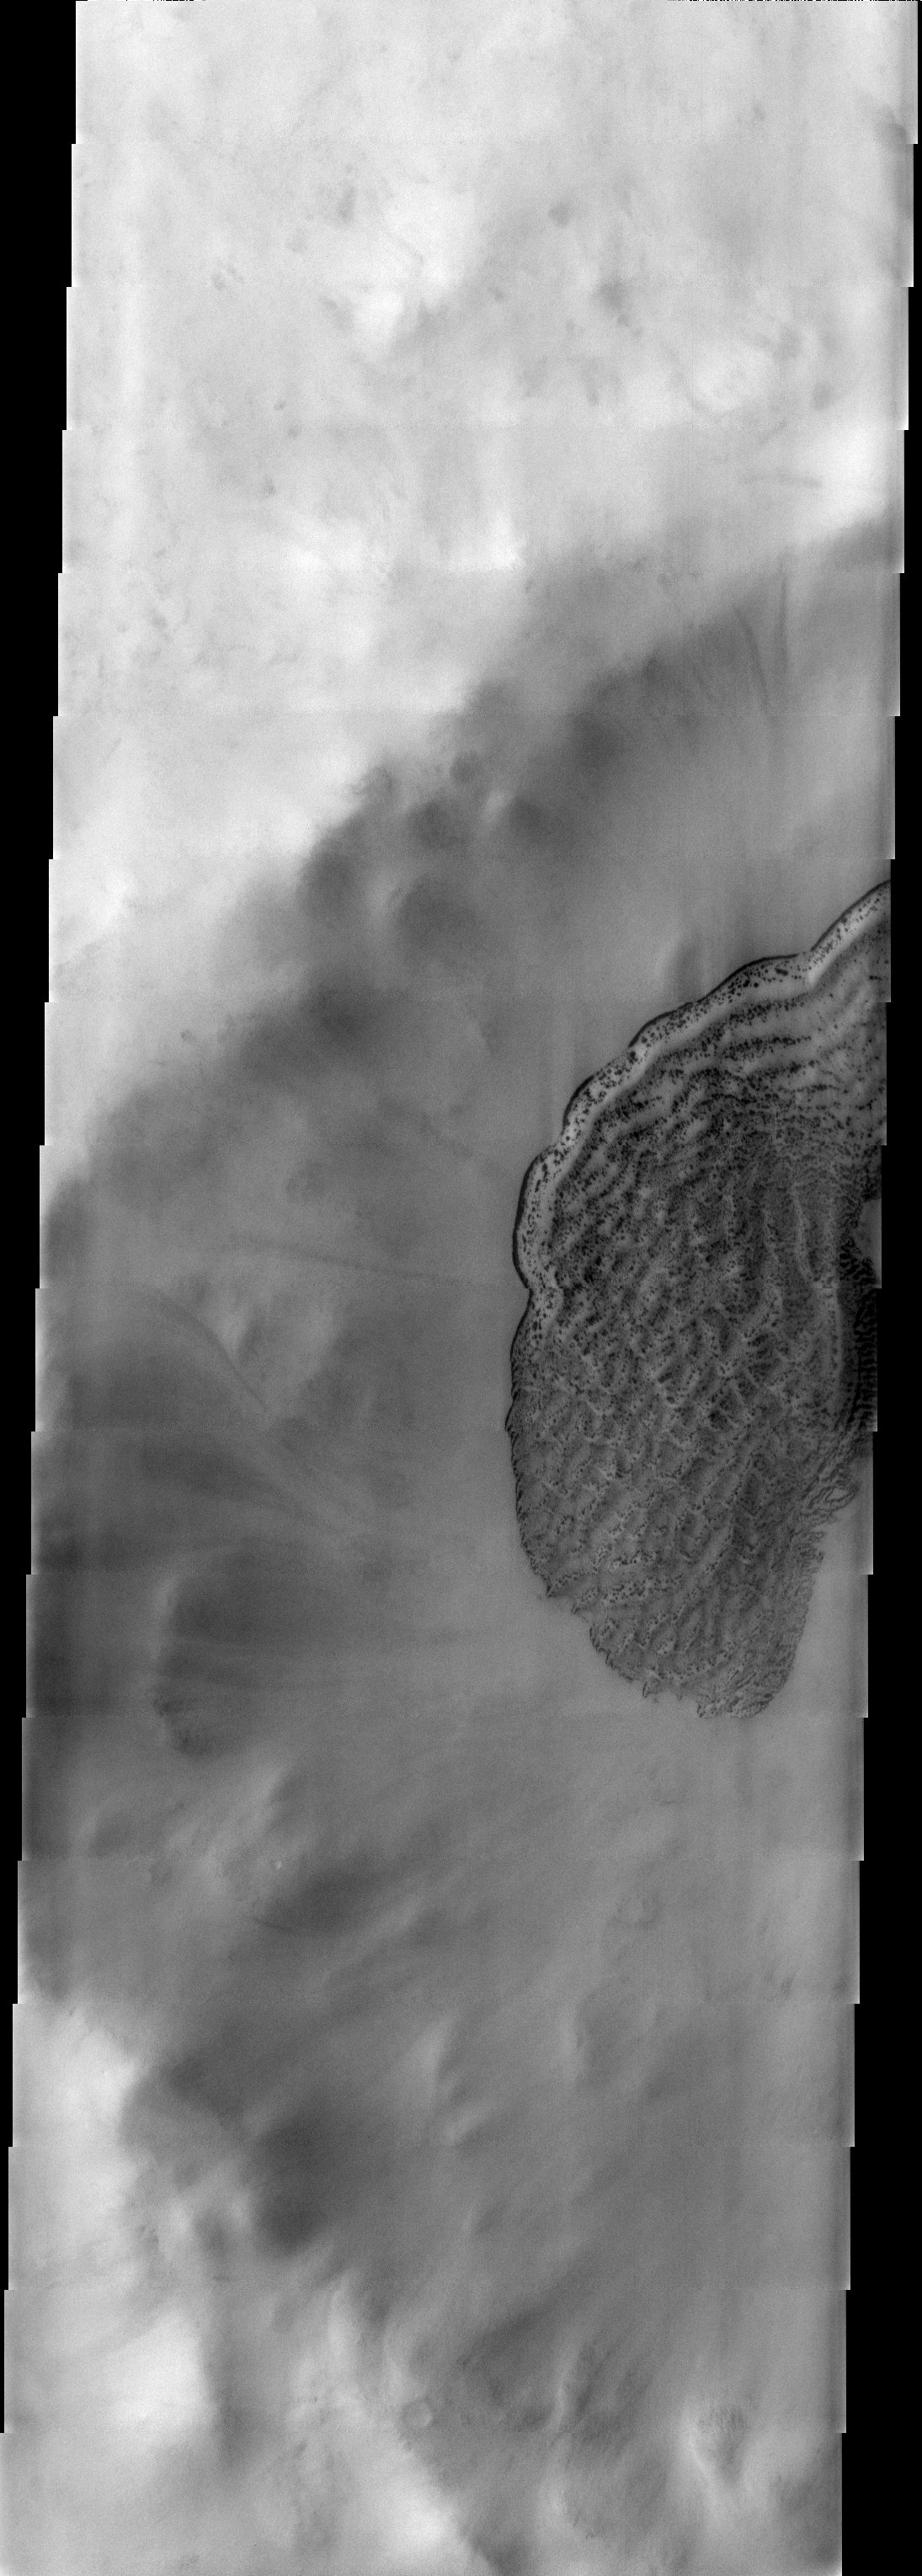

Dunes

Released 3 July 2003

Defrosting dunes of the southern hemisphere in southern summer.

Image information: VIS instrument. Latitude -66.5, Longitude 195.2 East (164.8 West). 19 meter/pixel resolution.

Note: this THEMIS visual image has not been radiometrically nor geometrically calibrated for this preliminary release. An empirical correction has been performed to remove instrumental effects. A linear shift has been applied in the cross-track and down-track direction to approximate spacecraft and planetary motion. Fully calibrated and geometrically projected images will be released through the Planetary Data System in accordance with Project policies at a later time.

NASA’s Jet Propulsion Laboratory manages the 2001 Mars Odyssey mission for NASA’s Office of Space Science, Washington, D.C. The Thermal Emission Imaging System (THEMIS) was developed by Arizona State University, Tempe, in collaboration with Raytheon Santa Barbara Remote Sensing. The THEMIS investigation is led by Dr. Philip Christensen at Arizona State University. Lockheed Martin Astronautics, Denver, is the prime contractor for the Odyssey project, and developed and built the orbiter. Mission operations are conducted jointly from Lockheed Martin and from JPL, a division of the California Institute of Technology in Pasadena.

Credit: NASA/JPL/Arizona State University